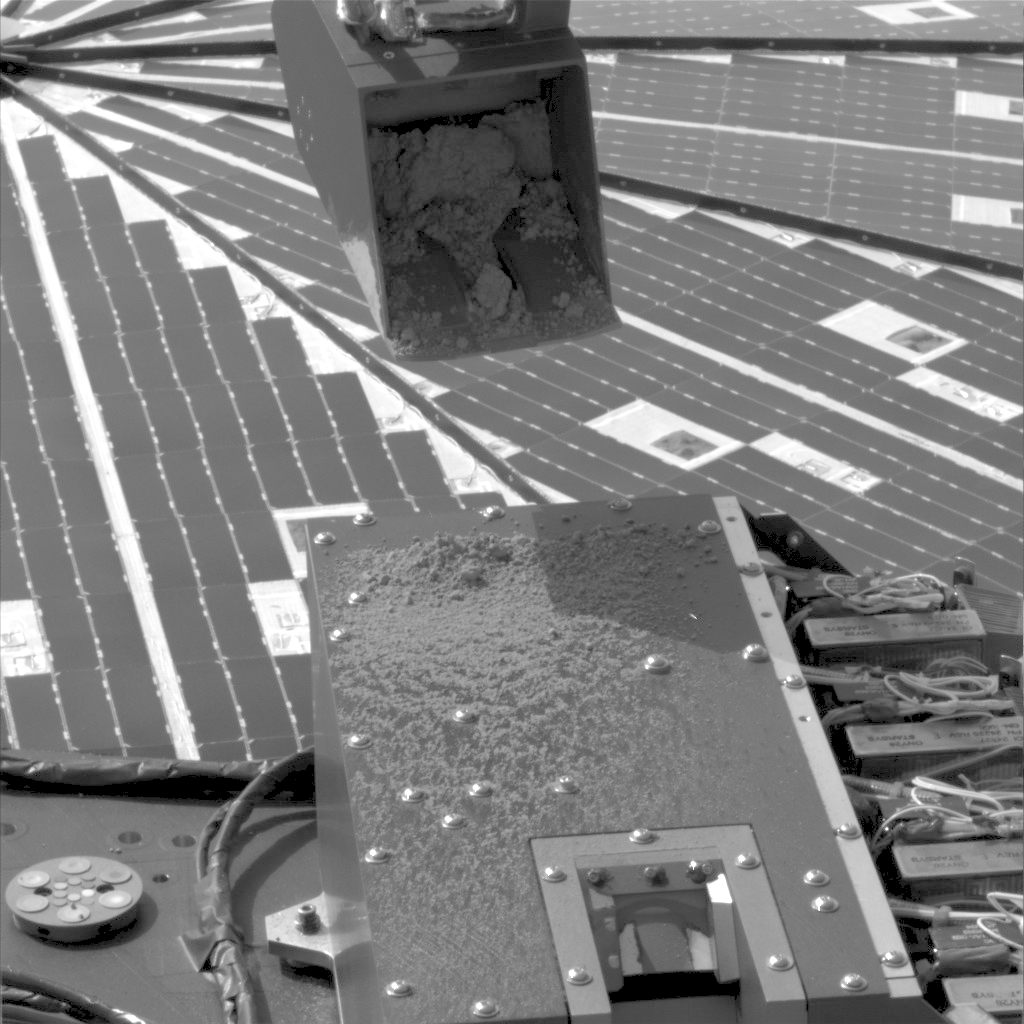

Sprinkle Test by Phoenix’s Robotic Arm (Movie)

NASA’s Phoenix Mars Lander used its Robotic Arm during the mission’s 15th Martian day since landing (June 9, 2008) to test a “sprinkle” method for delivering small samples of soil to instruments on the lander deck.

This sequence of four images from the spacecraft’s Surface Stereo Imager covers a period of 20 minutes from beginning to end of the activity.

In the single delivery of a soil sample to a Phoenix instrument prior to this test, the arm brought the scooped up soil over the instrument’s opened door and turned over the scoop to release the soil. The sprinkle technique, by contrast, holds the scoop at a steady angle and vibrates the scoop by running the motorized rasp located beneath the scoop. This gently jostles some material out of the scoop to the target below.

For this test, the target was near the upper end the cover of the Microscopy, Electrochemistry and Conductivity Analyzer instrument suite, or MECA. The cover is 20 centimeters (7.9 inches) across. The scoop is about 8.5 centimeters (3.3 inches) across.

Based on the test’s success in delivering a small quantity and fine-size particles, the Phoenix team plans to use the sprinkle method for delivering samples to MECA and to the Thermal and Evolved-Gas Analyzer, or TEGA. The next planned delivery is to MECA’s Optical Microscope, via the port in the MECA cover visible at the bottom of these images.

The Phoenix Mission is led by the University of Arizona, Tucson, on behalf of NASA. Project management of the mission is by NASA’s Jet Propulsion Laboratory, Pasadena, Calif. Spacecraft development is by Lockheed Martin Space Systems, Denver.

Photojournal Note: As planned, the Phoenix lander, which landed May 25, 2008 23:53 UTC, ended communications in November 2008, about six months after landing, when its solar panels ceased operating in the dark Martian winter.

Credit: NASA/JPL-Caltech/University of Arizona/Texas A&M